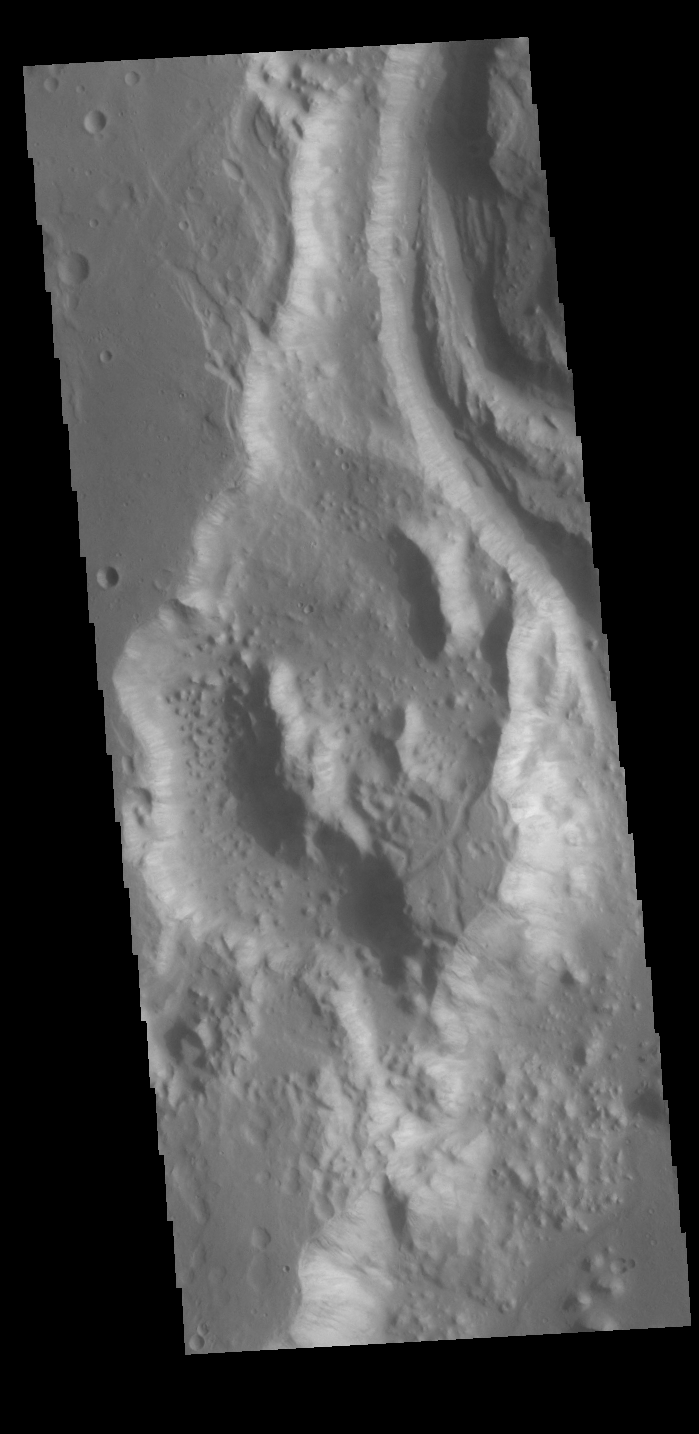

Shalbatana Vallis

Today’s VIS image shows a portion of Shalbatana Vallis. Located in Xanthe Terra, Shalbatana Vallis is an outflow channel carved by massive floods of escaping groundwater whose source lies far to the south of this image. Shalbatana Vallis is over 1300 km long (808 miles). This channel, and all others in this region, drain into Chryse Planitia.

Credit: NASA/JPL-Caltech/ASU